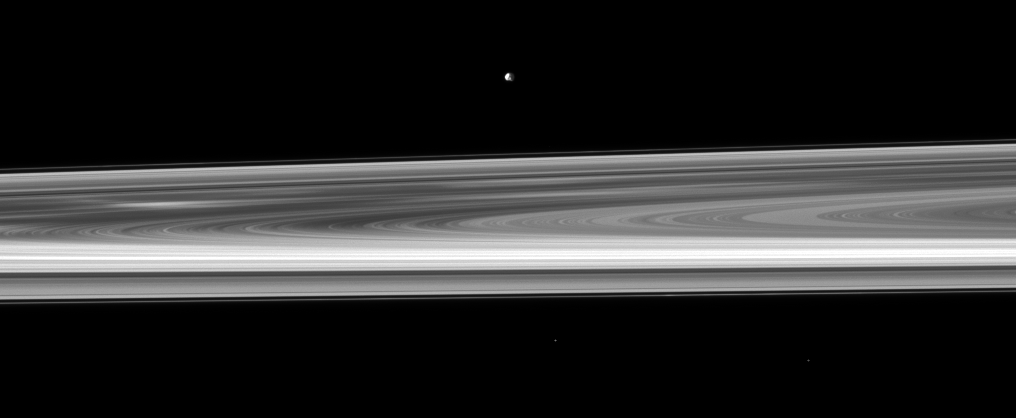

Epimetheus, Rings and Spokes

Orbiting near the plane of Saturn’s rings, the Cassini spacecraft looks across the span of the rings to spy the small moon Epimetheus.

The brightest spoke is visible on the left of the image, but others can be seen near the middle of the image and elsewhere on the B ring. See PIA11144 to learn more about these ghostly radial markings.

This view looks toward the northern, sunlit side of the rings from about 1 degree above the ringplane. Cassini is closer to the rings than to Epimetheus (113 kilometers, or 70 miles across). Two background stars are visible. The image was taken in visible light with the Cassini spacecraft narrow-angle camera on Oct. 18, 2009. The view was acquired at a distance of approximately 2.2 million kilometers (1.4 million miles) from Epimetheus. Image scale is 13 kilometers (8 miles) per pixel.

The Cassini-Huygens mission is a cooperative project of NASA, the European Space Agency and the Italian Space Agency. The Jet Propulsion Laboratory, a division of the California Institute of Technology in Pasadena, manages the mission for NASA’s Science Mission Directorate, Washington, D.C. The Cassini orbiter and its two onboard cameras were designed, developed and assembled at JPL. The imaging operations center is based at the Space Science Institute in Boulder, Colo.

Credit: NASA/JPL/Space Science Institute